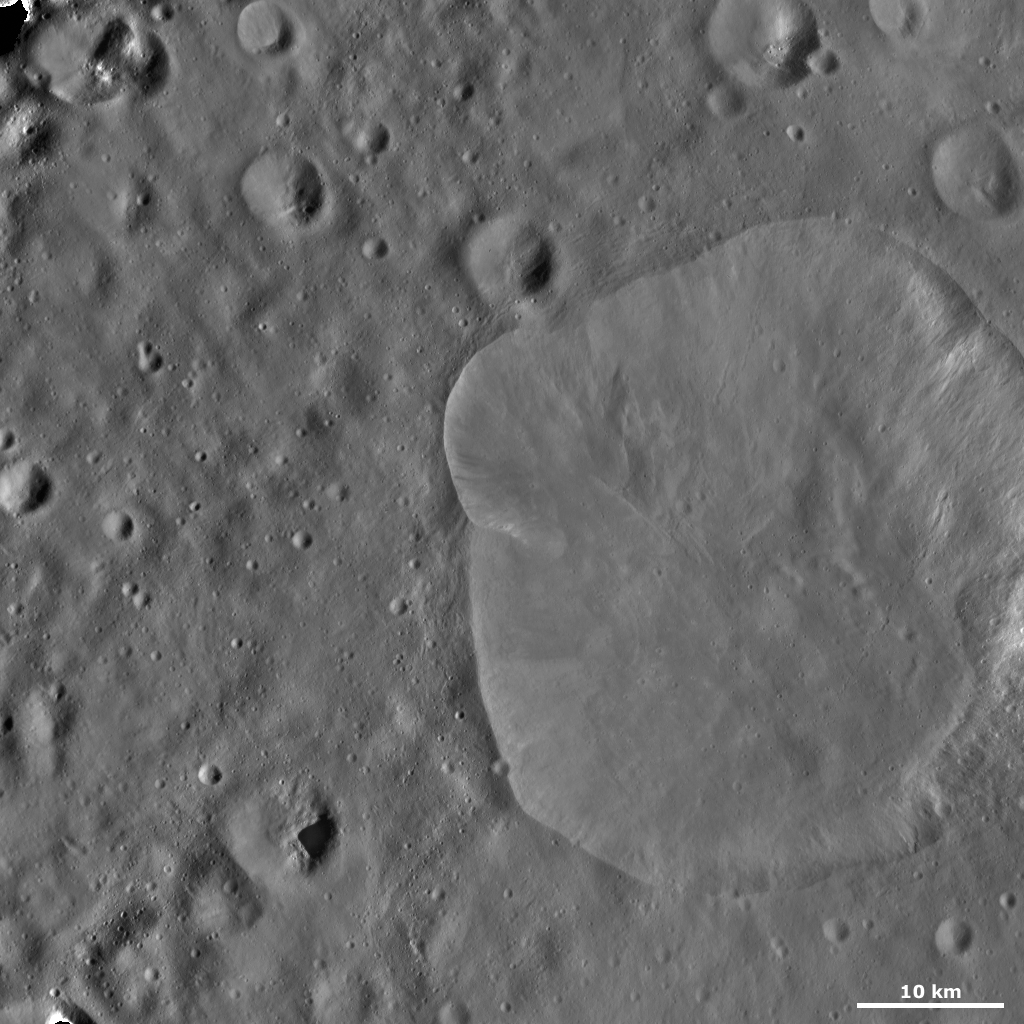

Lepida Crater

This Dawn framing camera (FC) image of Vesta shows Lepida crater. Lepida is the large crater that dominates the right side of the image. Lepida is 44 kilometers (27 miles) in diameter on average and has an irregularly shaped, fresh rim. A smaller crater is barely visible on the left side of Lepida. Part of the edge of this crater forms the lump in Lepida’s left side rim. It is possible that other parts of Lepida’s irregular rim are formed in a similar manner. The irregular rim may also be caused by slumping or another mechanism. From this image Lepida appears to be a shallow crater, but a cross section of the crater would be necessary to confirm this suggestion. There is some bright material cropping out of Lepida’s rim and slumping towards its center, mostly on the right side.

This image is located in Vesta’s Floronia quadrangle, in Vesta’s northern hemisphere. NASA’s Dawn spacecraft obtained this image with its framing camera on Oct. 26, 2011. This image was taken through the camera’s clear filter. The distance to the surface of Vesta is 700 kilometers (435 miles) and the image has a resolution of about 68 meters (223 feet) per pixel. This image was acquired during the HAMO (high-altitude mapping orbit) phase of the mission.

The Dawn mission to Vesta and Ceres is managed by NASA’s Jet Propulsion Laboratory, a division of the California Institute of Technology in Pasadena, for NASA’s Science Mission Directorate, Washington D.C. UCLA is responsible for overall Dawn mission science. The Dawn framing cameras have been developed and built under the leadership of the Max Planck Institute for Solar System Research, Katlenburg-Lindau, Germany, with significant contributions by DLR German Aerospace Center, Institute of Planetary Research, Berlin, and in coordination with the Institute of Computer and Communication Network Engineering, Braunschweig. The Framing Camera project is funded by the Max Planck Society, DLR, and NASA/JPL.

Credit: NASA/JPL-Caltech/UCLA/MPS/DLR/IDA